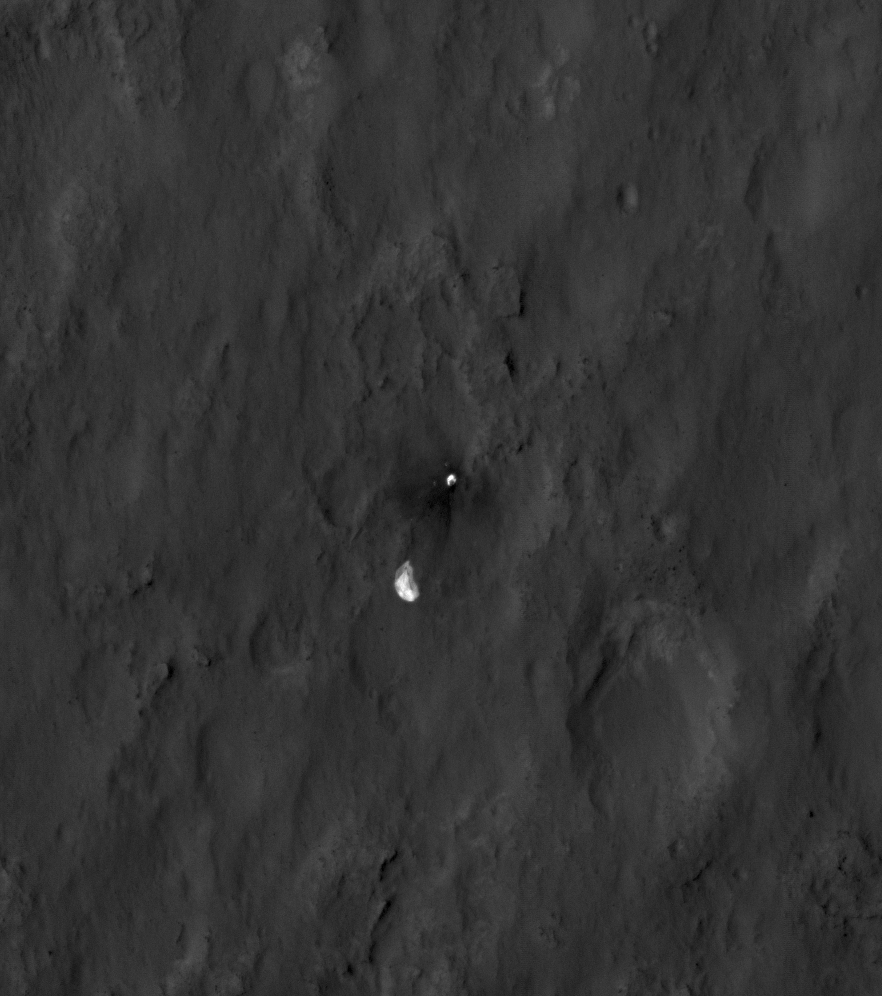

Evidence of a Job Well Done

This close-up view shows the rover Curiosity’s parachute and back shell strewn across the surface of Mars. The image was captured by the High-Resolution Imaging Science Experiment (HiRISE) camera on NASA’s Mars Reconnaissance Orbiter about 24 hours after the parachute helped guide the rover to the surface. When the back shell impacted the ground, bright dust was kicked up, exposing darker material underneath.

This image was acquired from a special 41-degree roll of MRO, larger than the normal 30-degree limit. It rolled towards the west and towards the sun, which increases visible scattering by atmospheric dust as well as the amount of atmosphere the orbiter has to look through, thereby reducing the contrast of surface features. Future images will show the hardware in greater detail. Our view is tilted about 45 degrees from the surface (more than the 41-degree roll due to planetary curvature), like a view out of an airplane window. Tilt the images 90 degrees clockwise to see the surface better from this perspective. The views are primarily of the shadowed side of the rover and other objects.

The image scale is 39 centimeters (15.3 inches) per pixel.

Complete HiRISE image products are available at: http://uahirise.org/releases/msl-descent.php.

HiRISE is one of six instruments on NASA’s Mars Reconnaissance Orbiter. The University of Arizona, Tucson, operates the orbiter’s HiRISE camera, which was built by Ball Aerospace & Technologies Corp., Boulder, Colo. NASA’s Jet Propulsion Laboratory, a division of the California Institute of Technology in Pasadena, manages the Mars Reconnaissance Orbiter Project for NASA’s Science Mission Directorate, Washington. Lockheed Martin Space Systems, Denver, built the spacecraft.

Credit: NASA/JPL-Caltech/Univ. of Arizona